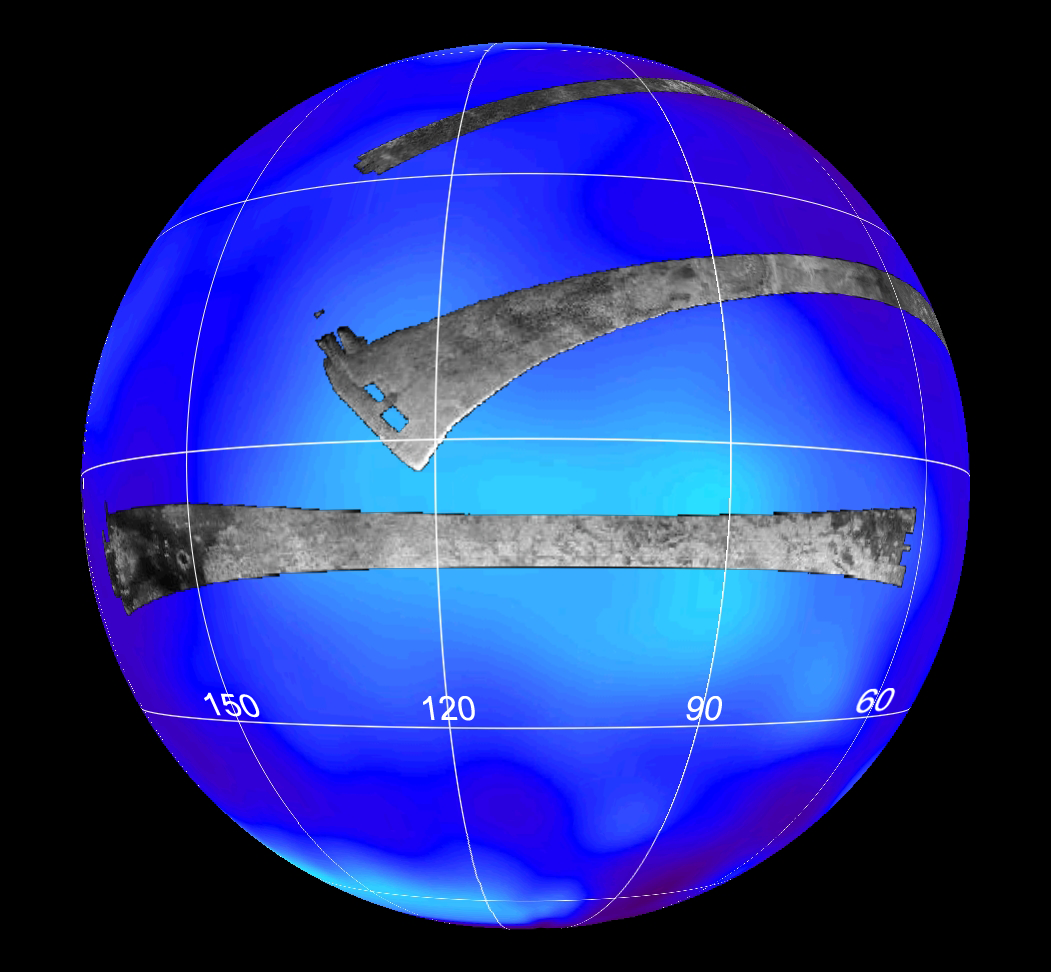

Radar Flyby of Titan – April 30, 2006

This map of Saturn’s moon Titan shows the location mapped with the Cassini radar mapper using its synthetic aperture radar imaging mode on April 30, 2006.

The global map shows the areas mapped so far by radar. The top radar swath was mapped during a flyby on Oct. 26, 2004. The middle swath was taken during the Feb. 15, 2005, flyby.

Labels represent the approximate longitude. The radar swaths are superimposed on a false-color image made from observations by NASA’s Hubble Space Telescope.

Cassini’s radar has revealed a variety of geologic features, including impact craters, wind-blown deposits, channels and cryovolcanic features.

The Cassini-Huygens mission is a cooperative project of NASA, the European Space Agency and the Italian Space Agency. The Jet Propulsion Laboratory, a division of the California Institute of Technology in Pasadena, manages the mission for NASA’s Science Mission Directorate, Washington, D.C. The Cassini orbiter was designed, developed and assembled at JPL. The radar instrument was built by JPL and the Italian Space Agency, working with team members from the United States and several European countries.

Credit: NASA/JPL-Caltech/HST